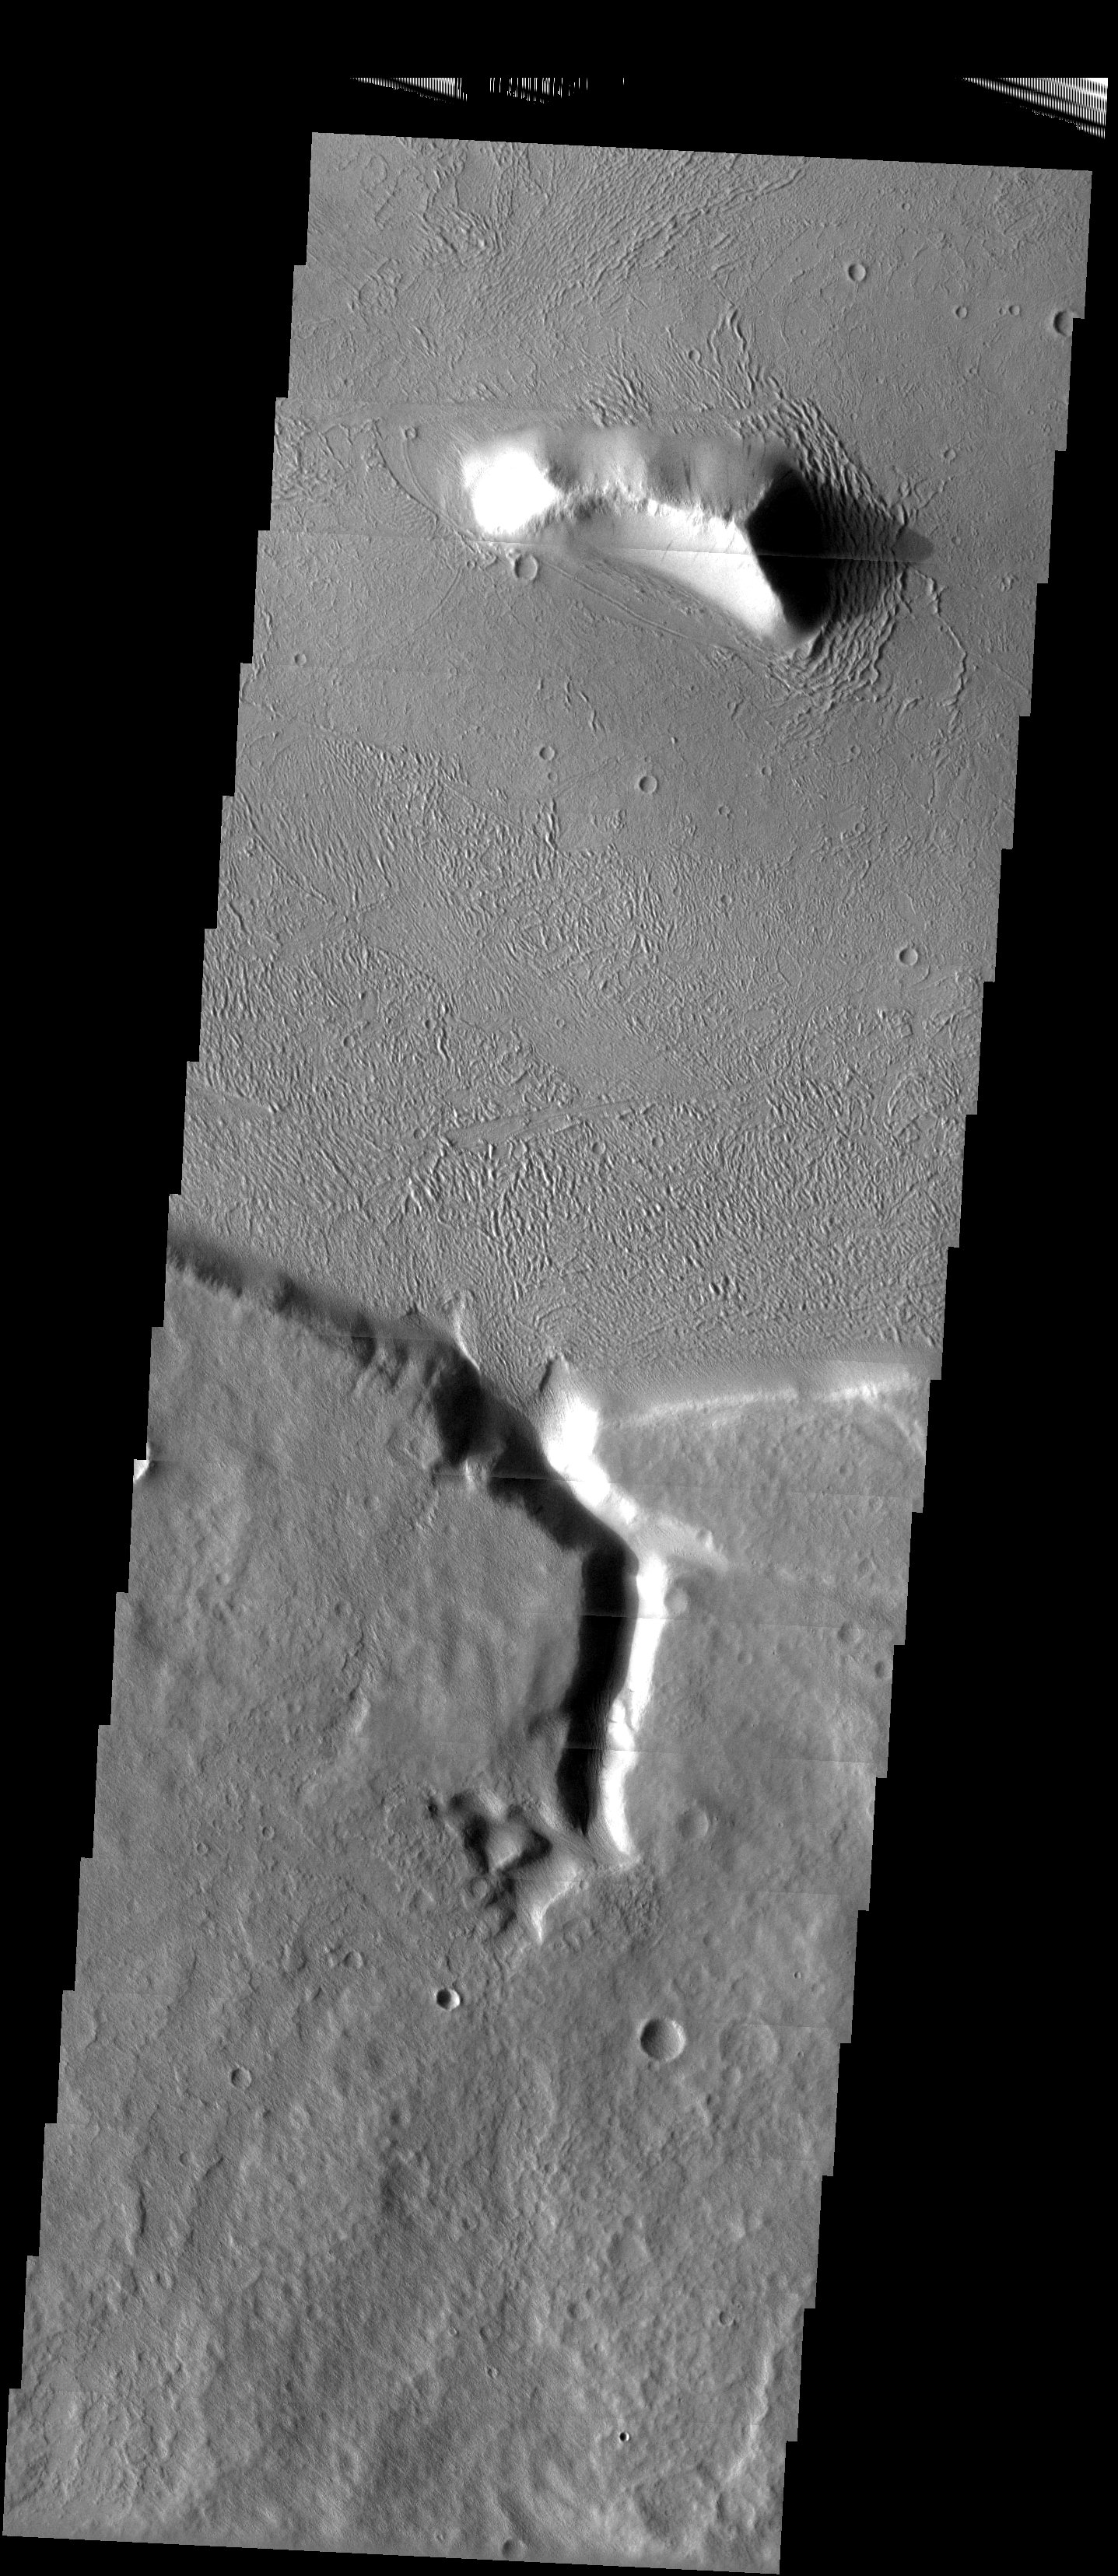

Ground Patterns

Released 13 May 2003

Goofy ground patterns near the striking split between the Martian southern highlands and northern lowlands.

Image information: VIS instrument. Latitude -4.7, Longitude 211.7East (148.3). 19 meter/pixel resolution.

Note: this THEMIS visual image has not been radiometrically nor geometrically calibrated for this preliminary release. An empirical correction has been performed to remove instrumental effects. A linear shift has been applied in the cross-track and down-track direction to approximate spacecraft and planetary motion. Fully calibrated and geometrically projected images will be released through the Planetary Data System in accordance with Project policies at a later time.

NASA’s Jet Propulsion Laboratory manages the 2001 Mars Odyssey mission for NASA’s Office of Space Science, Washington, D.C. The Thermal Emission Imaging System (THEMIS) was developed by Arizona State University, Tempe, in collaboration with Raytheon Santa Barbara Remote Sensing. The THEMIS investigation is led by Dr. Philip Christensen at Arizona State University. Lockheed Martin Astronautics, Denver, is the prime contractor for the Odyssey project, and developed and built the orbiter. Mission operations are conducted jointly from Lockheed Martin and from JPL, a division of the California Institute of Technology in Pasadena.

Credit: NASA/JPL/Arizona State University